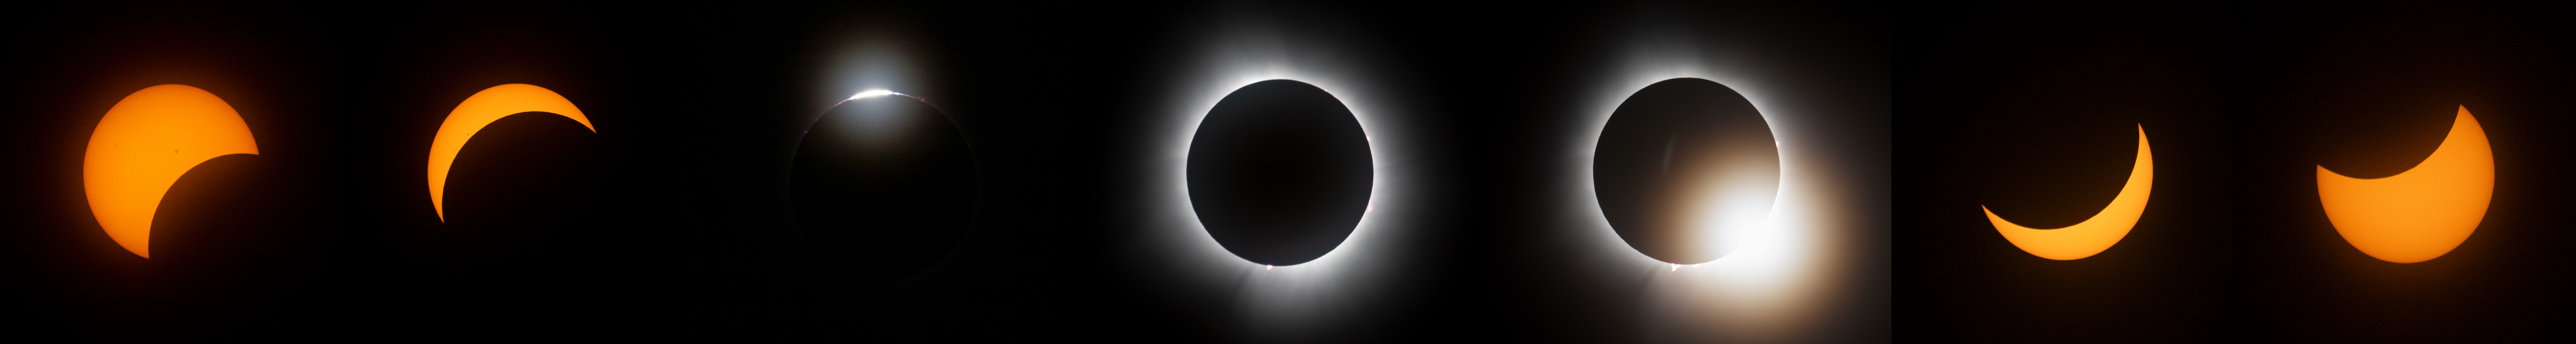

2024 Total Solar Eclipse

This composite image of multiple exposures shows the progression of a total solar eclipse as seen from the Indianapolis Motor Speedway, Monday, April 8, 2024. A total solar eclipse swept across a narrow portion of the North American continent from Mexico’s Pacific coast to the Atlantic coast of Newfoundland, Canada. A partial solar eclipse was visible across the entire North American continent along with parts of Central America and Europe.

Credit: NASA/Joel Kowsky